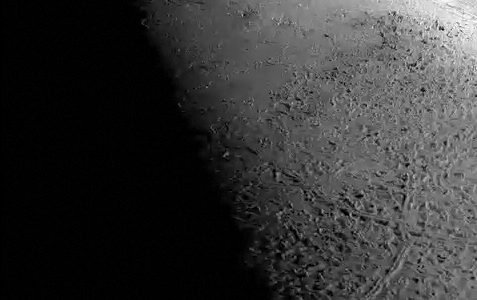

Flight Over Triton

This simulated voyage over the surface of Neptune’s large moon Triton was produced using topographic maps derived from images acquired by NASA’s Voyager spacecraft during its August 1989 flyby, 20 years ago this week.

Triton was the last solid object visited by the Voyager 2 spacecraft on its epic 10-year tour of the outer solar system. Voyager mapped only the hemisphere that faces Neptune, but revealed a very young surface scarred by rising blobs of ice (diapirs), faults, and volcanic pits and lava flows composed of water and other ices. The video begins near the western edge of this hemisphere with an approach over cantaloupe terrain and two large smooth walled plains. The video tracks due east for roughly 1500 kilometers over a large province of volcanic pits, calderas and smooth plains. As can be seen in this video, Triton is locally very rugged (with pits and mounds that are typically a few hundred meters [several hundred feet] high), but has no large mountains or deep basins and regional relief is low. The lack of large topographic features is a consequence of Triton’s high internal heat and the low strength of most ices.

The video was produced by using a new topographic map of Triton, combined with a 1.65-kilometer resolution image mosaic. Topographic mapping was based on shape-from-shading analysis of the original Voyager images. Vertical relief has been exaggerated by a factor of 25 to aid interpretation.

The raw data from which this product was developed were retrieved from the Planetary Data System’s data archives. The Jet Propulsion Laboratory, a division of the California Institute of Technology in Pasadena, manages the mission for NASA’s Science Mission Directorate, Washington, D.C. The Voyager spacecraft and its two onboard cameras were designed, developed and assembled at JPL. This video was processed by Paul Schenk (http://www.lpi.usra.edu/lpi/schenk/) at the Lunar and Planetary Institute.

Credit: NASA/JPL/Universities Space Research Association/Lunar & Planetary Institute